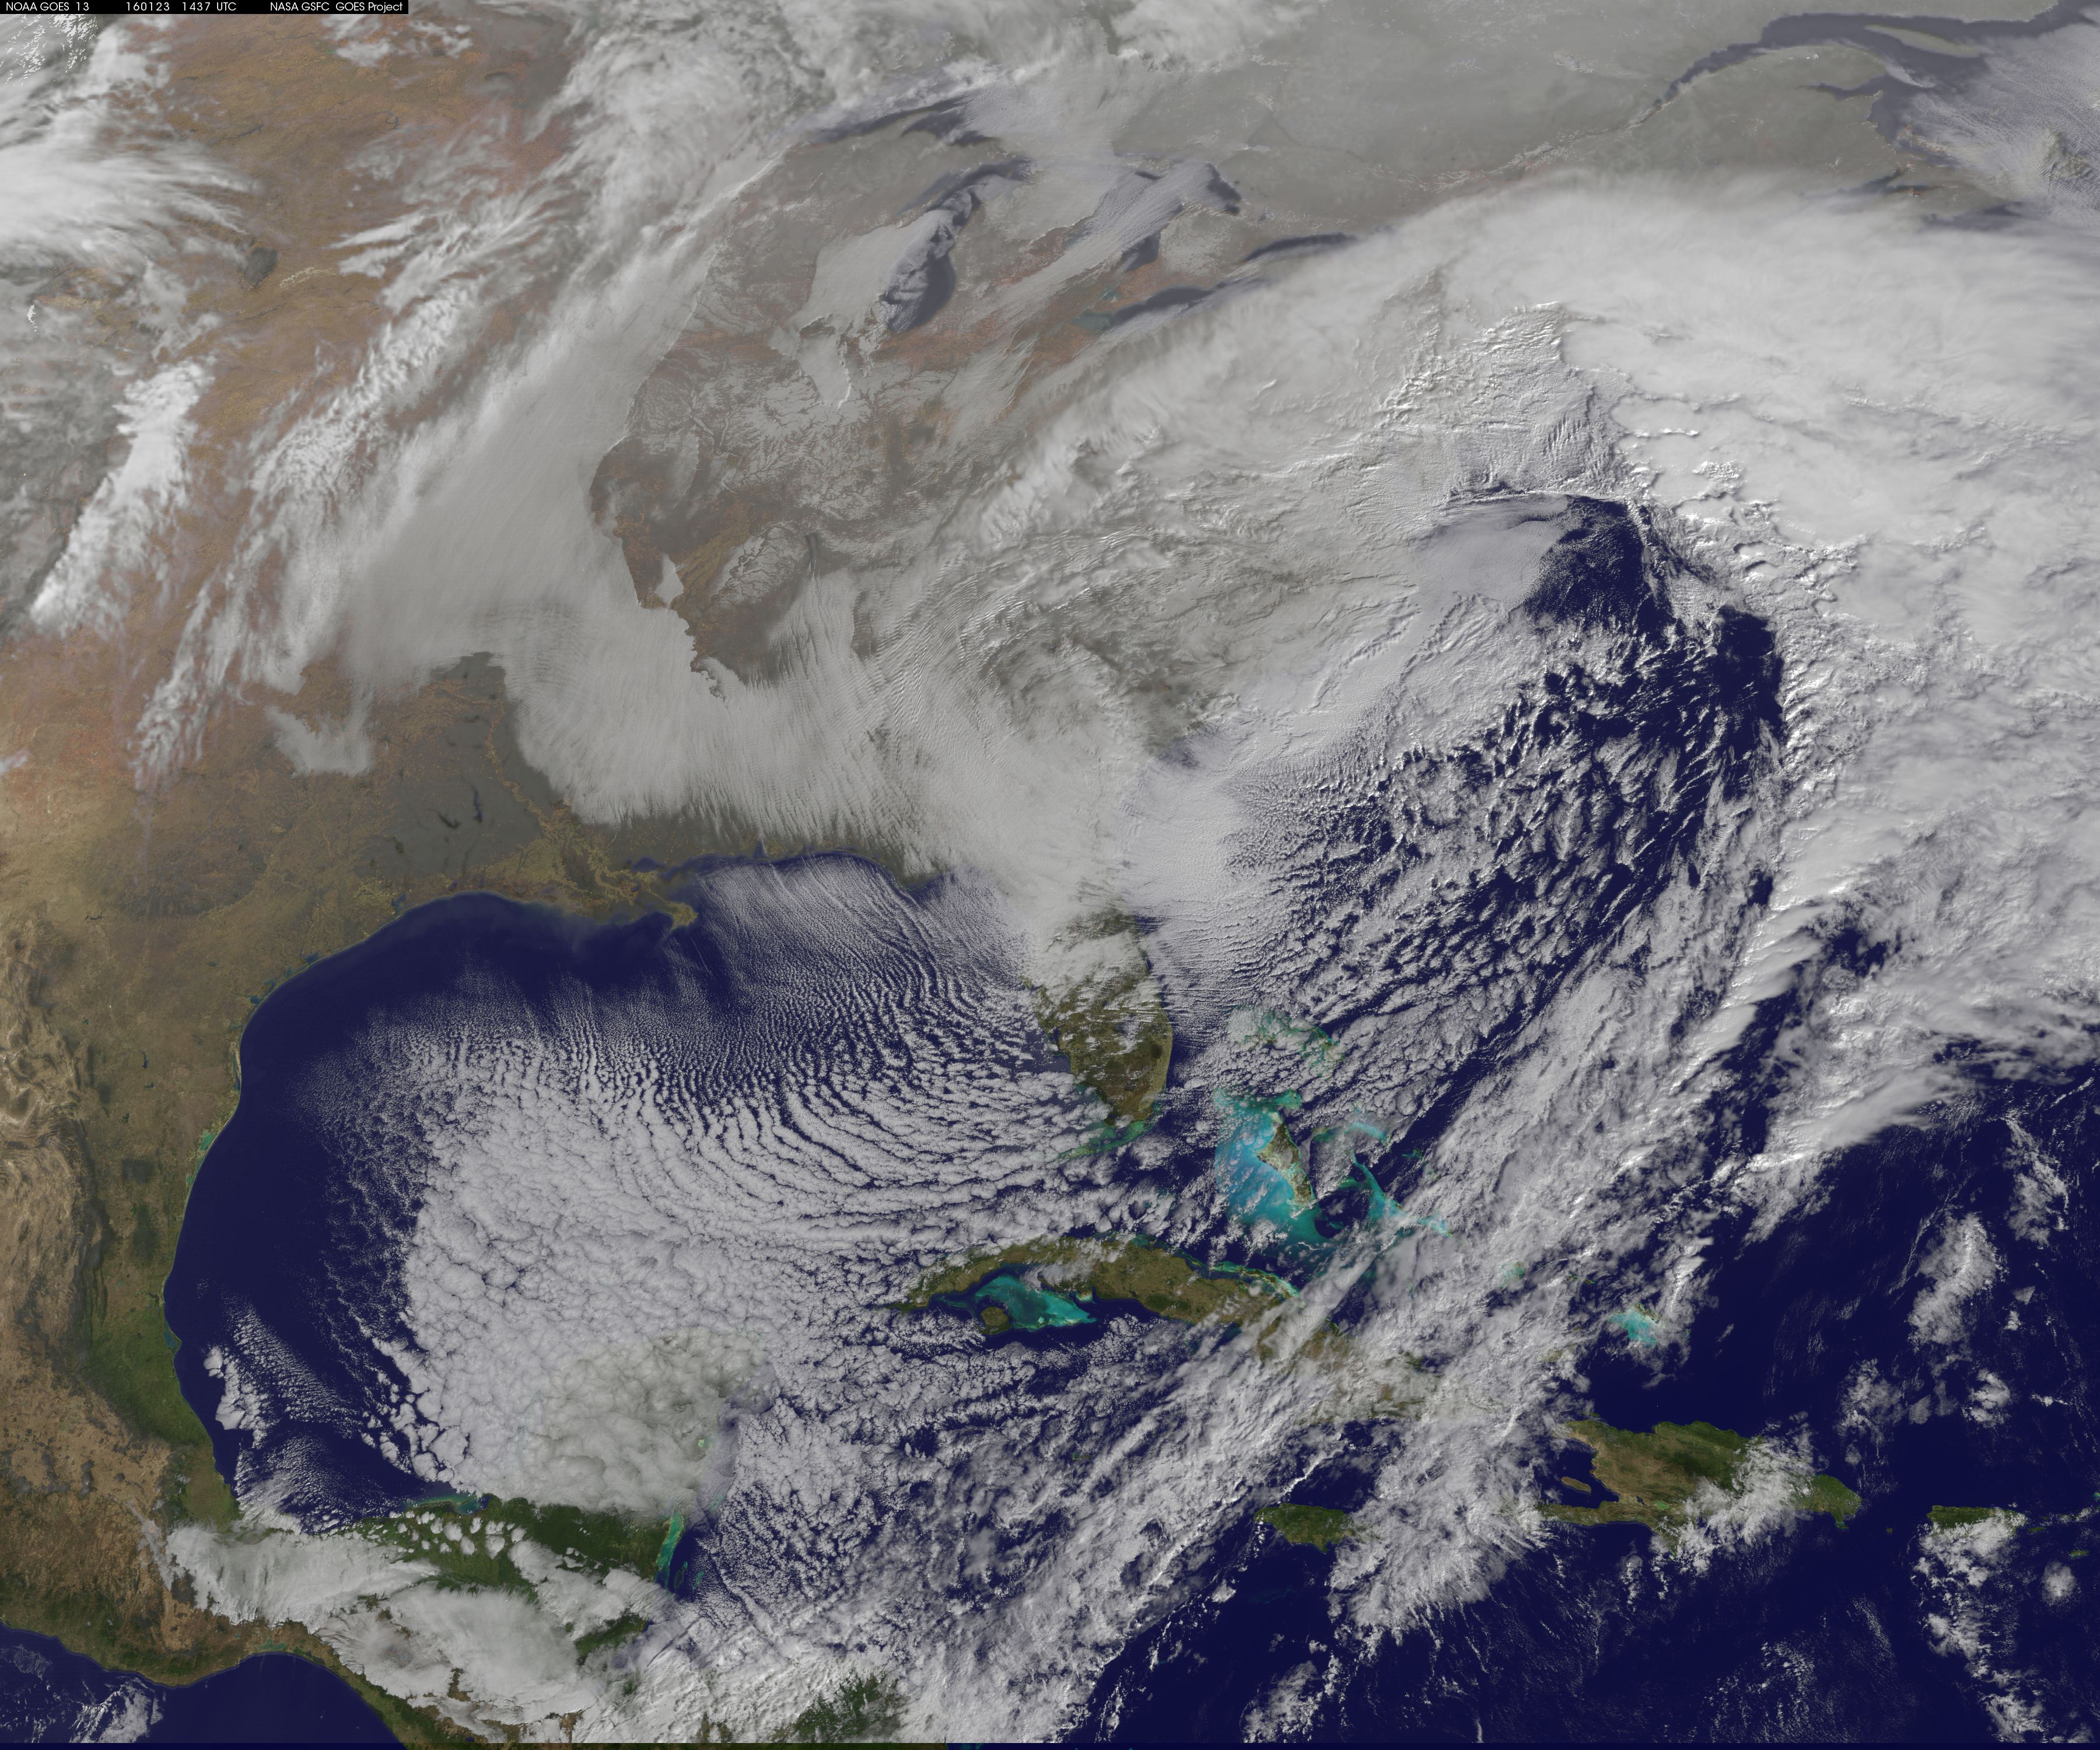

NASA Sees Winter Storm Slamming Eastern United States

NASA satellite imagery captured the size of the massive winter storm that continued to pummel the U.S. East Coast early on January 23, 2016. This visible image of the major winter storm was taken from NOAA's GOES-East satellite on Saturday, January 23, 2016 at 1437 UTC (9:37 a.m. EST) as the Baltimore/Washington corridor was under a blizzard warning.

Credit: NASA/NOAA GOES Project NASA Sees Winter Storm Slamming Eastern United States